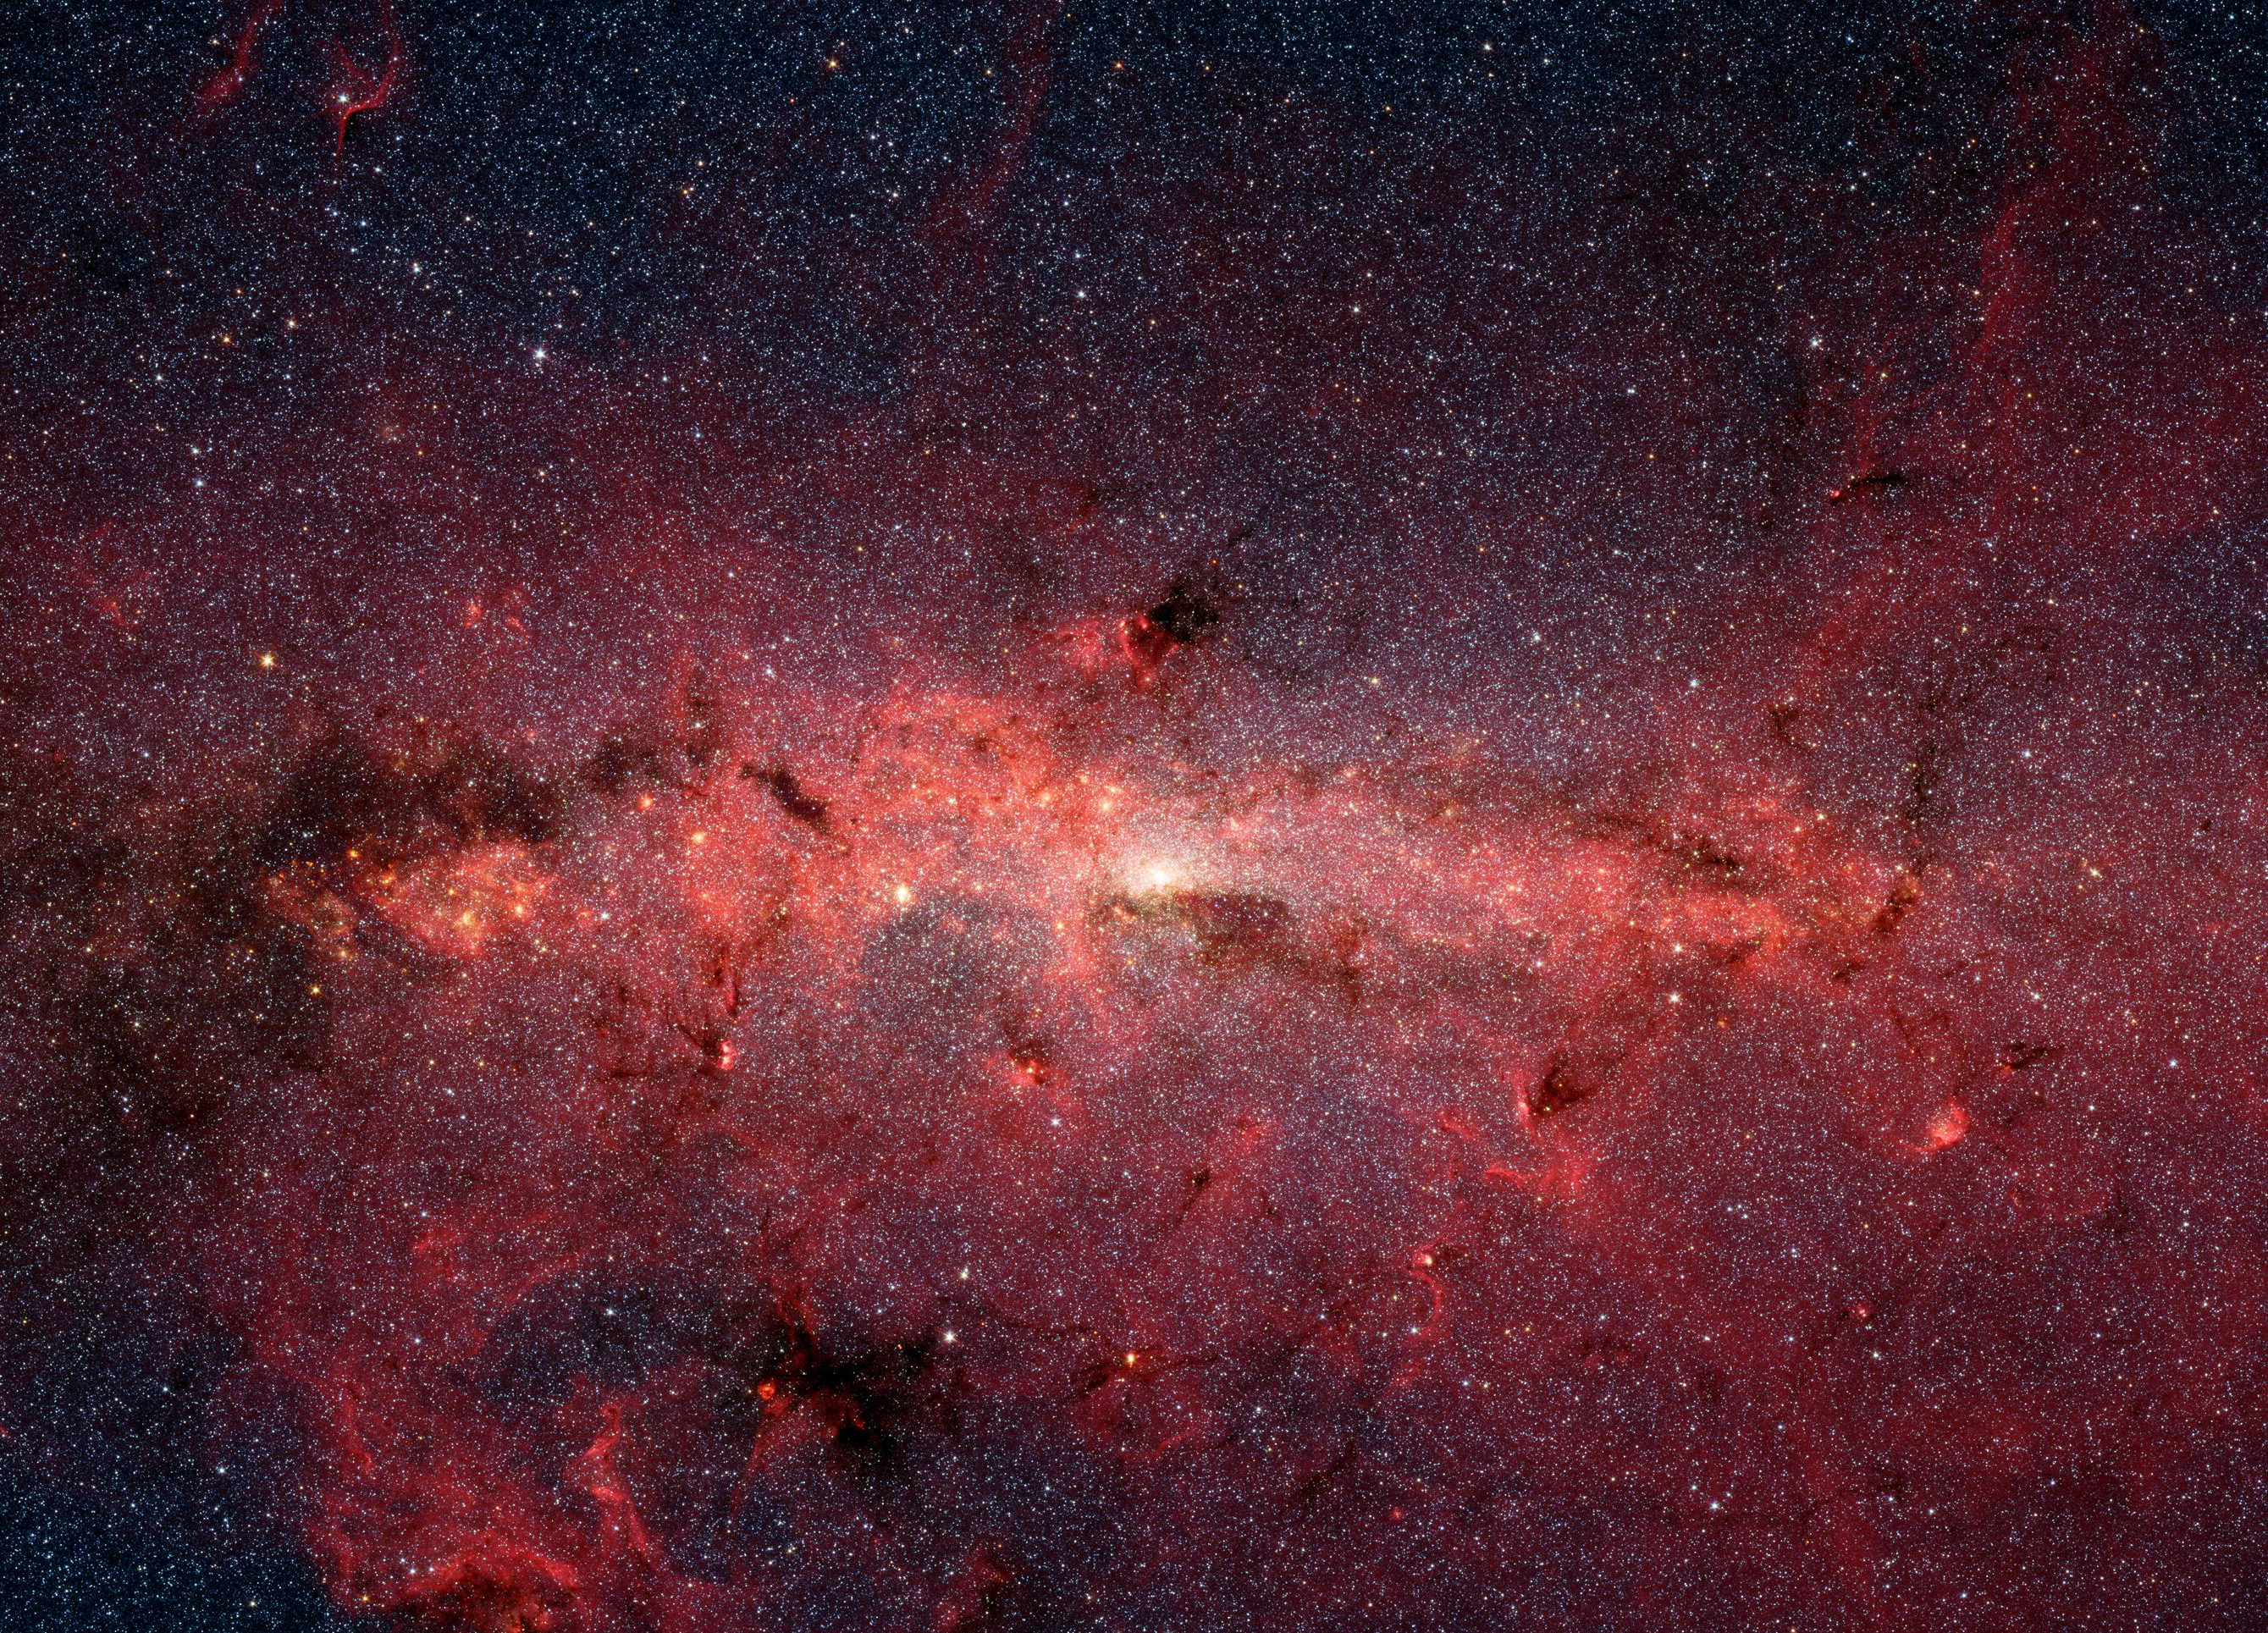

The Galactic Center in Infrared Light (Spitzer)

The center of our Milky Way galaxy is hidden from the prying eyes of optical telescopes by clouds of obscuring dust and gas. But in this stunning vista, the Spitzer Space Telescope's infrared cameras penetrate much of the dust, revealing the stars of the crowded galactic center region. The upcoming Webb telescope will offer a much-improved infrared view, teasing out fainter stars and sharper details.

Credit: Image: NASA, Caltech, Susan Stolovy (SSC, Caltech)